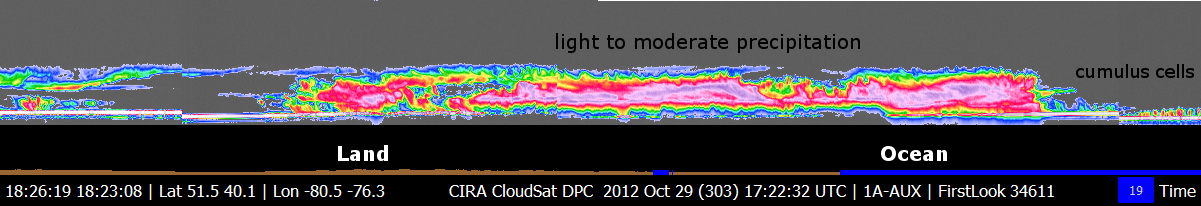

CloudSat’s View of Hurricane Sandy

NASA’s CloudSat spacecraft overpassed Hurricane Sandy on Oct. 29, 2012 at approximately 11:25 a.m. PDT (2:25 p.m. EDT) just as Sandy was approaching the Atlantic coastline. Sandy contained estimated maximum sustained winds of 90 miles per hour (78 knots).

CloudSat, flying in formation with the A-TRAIN constellation of satellites, provides detailed radar observations of clouds including the vertical distribution of precipitation and cloud structure. At the expense of horizontal resolution, CloudSat observations produce detailed vertical resolution of clouds and precipitation starting at the surface through 19 miles (30 kilometers) in the atmosphere. CloudSat profiles the clouds and distinguishes the amount and type of water, liquid or ice, found throughout these storm systems.

CloudSat overpassed an estimated 137 miles (220 kilometers) to the west of Sandy’s storm center, which at the time of the overpass was still over the Atlantic Ocean. The satellite overpassed a wide area of moderate precipitation stretching across New York to coastal North Carolina. Maximum cloud top heights from the CloudSat overpass are estimated at 7.5 to 8 miles (12 to 13 kilometers) in height. The brighter colors (orange, red and light pinks) represent greater intensity of the backscattered radar signal from the satellite. These brighter colors correlate to larger raindrops, heavier precipitation and ice or hail depending on the vertical level. The shades of blues and greens represent smaller amounts water and ice particles that correspond to thinner clouds type (cirrus and anvil tops). A nearly continuous area of light and moderate precipitation stretches across the mid-Atlantic region. Near the surface of these areas of light to moderate precipitation, the radar signal measured by CloudSat isn’t as strong due to larger sized water droplets that tend to weaken the strength of the signal. The CloudSat observations are an excellent tool for determining cloud layers and heights, precipitating cloud structures and other cloud properties.

Part of the CloudSat overpass over the ocean just off the coast of Virginia and North Carolina (denoted by blue line) reveals small pockets of shallow “closed cell” cumulus clouds less than 1.2 miles (2 kilometers) in height. Closed cell cumulus clouds generally represent more stable atmospheric conditions and occur on the back side of mid-latitude cyclones as is the case with Sandy moving onshore.

Quicklook Images can viewed at the CloudSat Data Processing Center.

Credit: NASA/JPL-Caltech